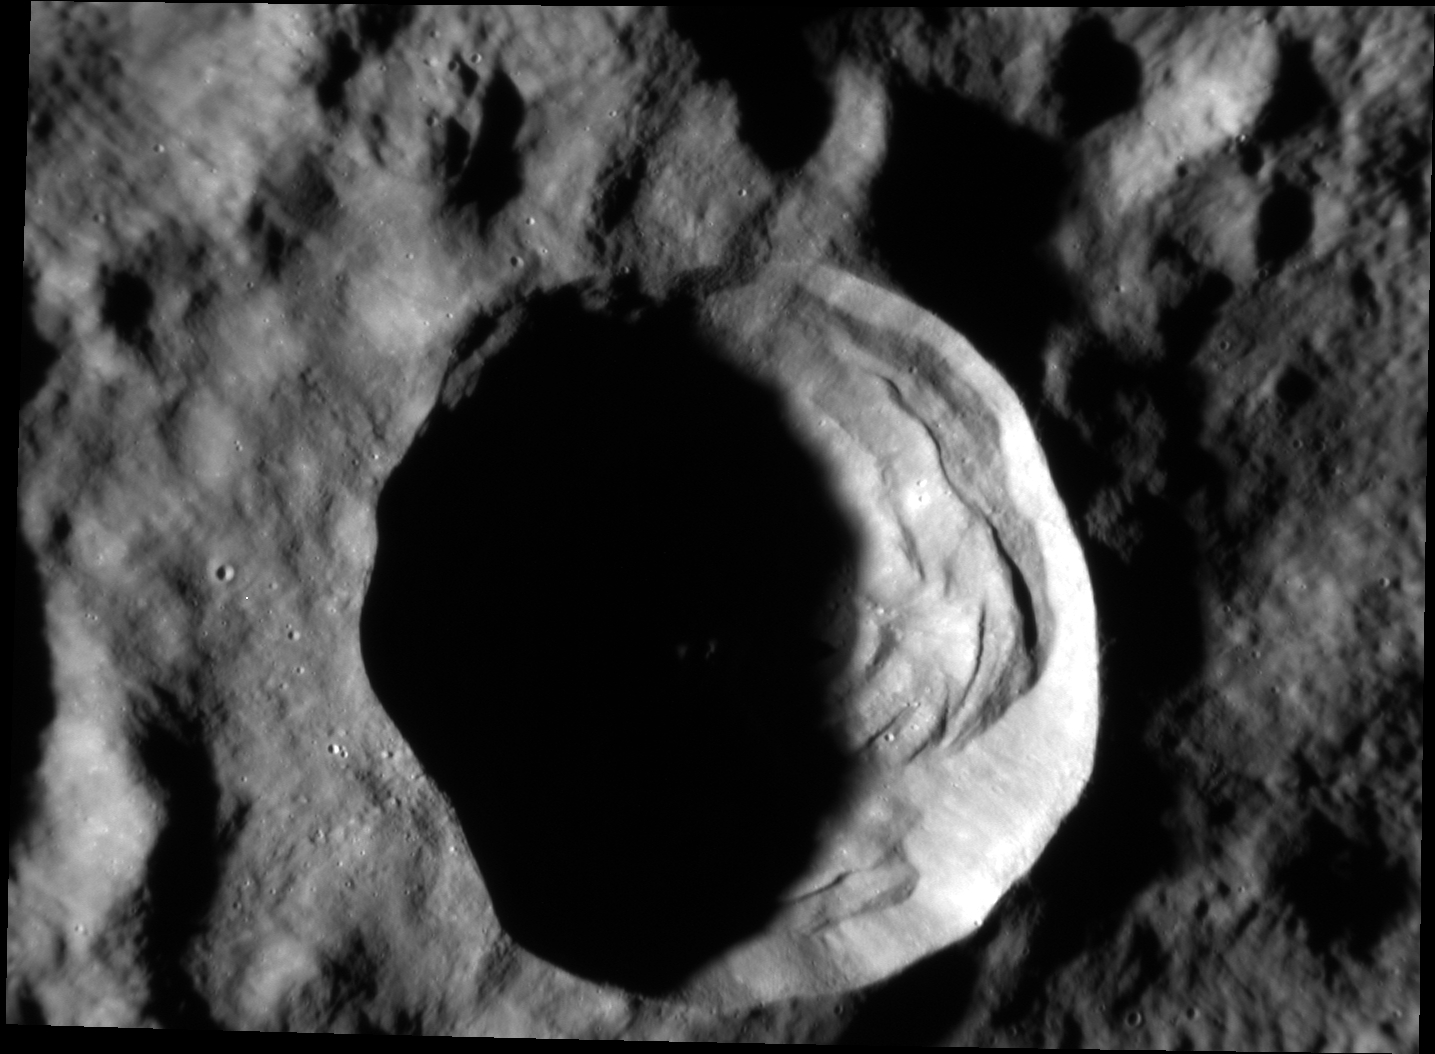

Big Boulders

On Mercury, craters larger than approximately 10-12 km display a complex morphology, with slump terraces and central peaks, as compared to smaller bowl-shaped craters. At this complex crater, nearly 20 km in diameter, boulders created by the impact event can be seen outside the southwest rim and within the crater interior. The largest boulder observed here is around 180 m (590 feet) across! For comparison with humans for scale, check out the lunar House Rock at the Apollo 16 site, which is (only) 24 meters across.

Date acquired: January 24, 2015
Image Mission Elapsed Time (MET): 64441328
Image ID: 7855678
Instrument: Narrow Angle Camera (NAC) of the Mercury Dual Imaging System (MDIS)
Center Latitude: -2.66°
Center Longitude: 83.54° E
Resolution: 26 meters/pixel
Scale: This crater is approximately 19.5 km (12.1 miles) in diameter
Incidence Angle: 82.8°
Emission Angle: 43.0°
Phase Angle: 39.8°

The MESSENGER spacecraft is the first ever to orbit the planet Mercury, and the spacecraft’s seven scientific instruments and radio science investigation are unraveling the history and evolution of the Solar System’s innermost planet. During the first two years of orbital operations, MESSENGER acquired over 150,000 images and extensive other data sets. MESSENGER is capable of continuing orbital operations until early 2015.

For information regarding the use of images, see the MESSENGER image use policy.

Credit: NASA/Johns Hopkins University Applied Physics Laboratory/Carnegie Institution of Washington